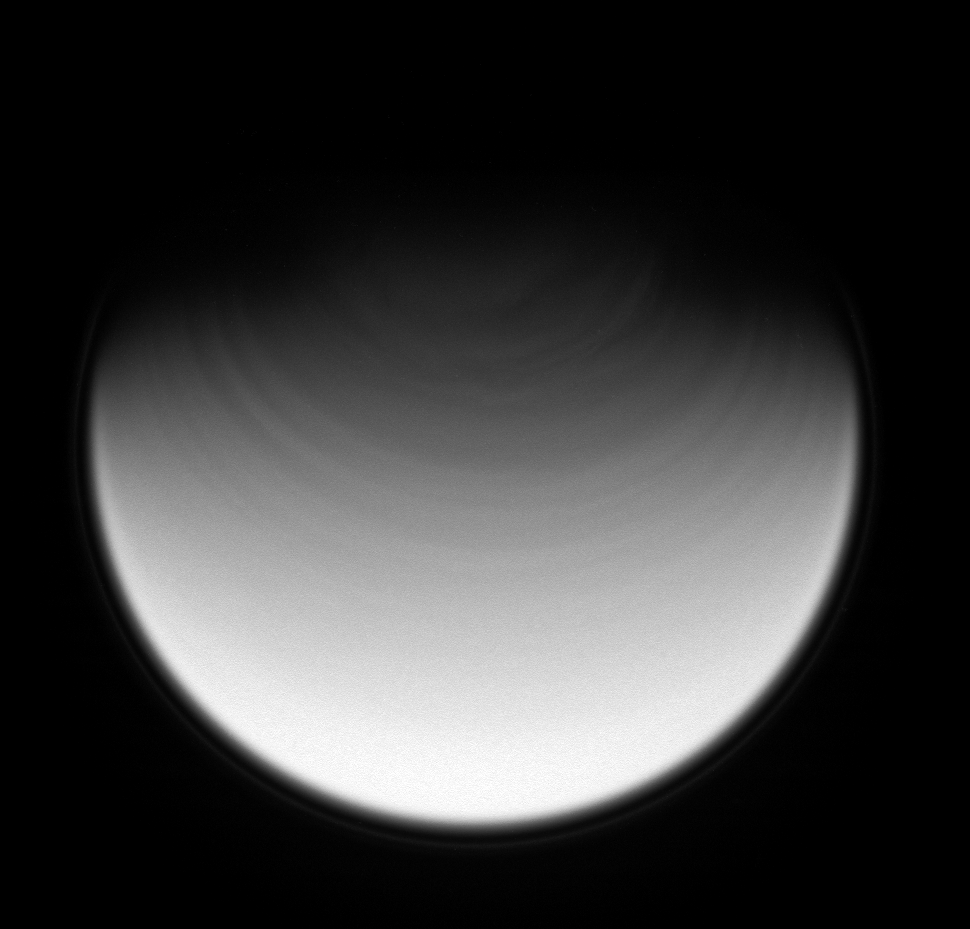

Circumpolar Bands

The rapidly rotating clouds above Titan’s northernmost latitudes stretch into streaks that circumscribe the pole. The ultraviolet spectral filter used to take this image allows the Cassini spacecraft to view the moon’s stratosphere.

The view was taken from about 50 degrees above Titan’s equatorial plane. Titan is 5,150 kilometers (3,200 miles) across.

The image was taken with the Cassini spacecraft narrow-angle camera using a combination of spectral filters sensitive to wavelengths of polarized ultraviolet light. The view was captured on Feb. 25, 2007 at a distance of approximately 1.3 million kilometers (800,000 miles) from Titan and at a Sun-Titan-spacecraft, or phase, angle of 63 degrees. Image scale is 8 kilometers (5 miles) per pixel.

The Cassini-Huygens mission is a cooperative project of NASA, the European Space Agency and the Italian Space Agency. The Jet Propulsion Laboratory, a division of the California Institute of Technology in Pasadena, manages the mission for NASA’s Science Mission Directorate, Washington, D.C. The Cassini orbiter and its two onboard cameras were designed, developed and assembled at JPL. The imaging operations center is based at the Space Science Institute in Boulder, Colo.

Credit: NASA/JPL/Space Science Institute